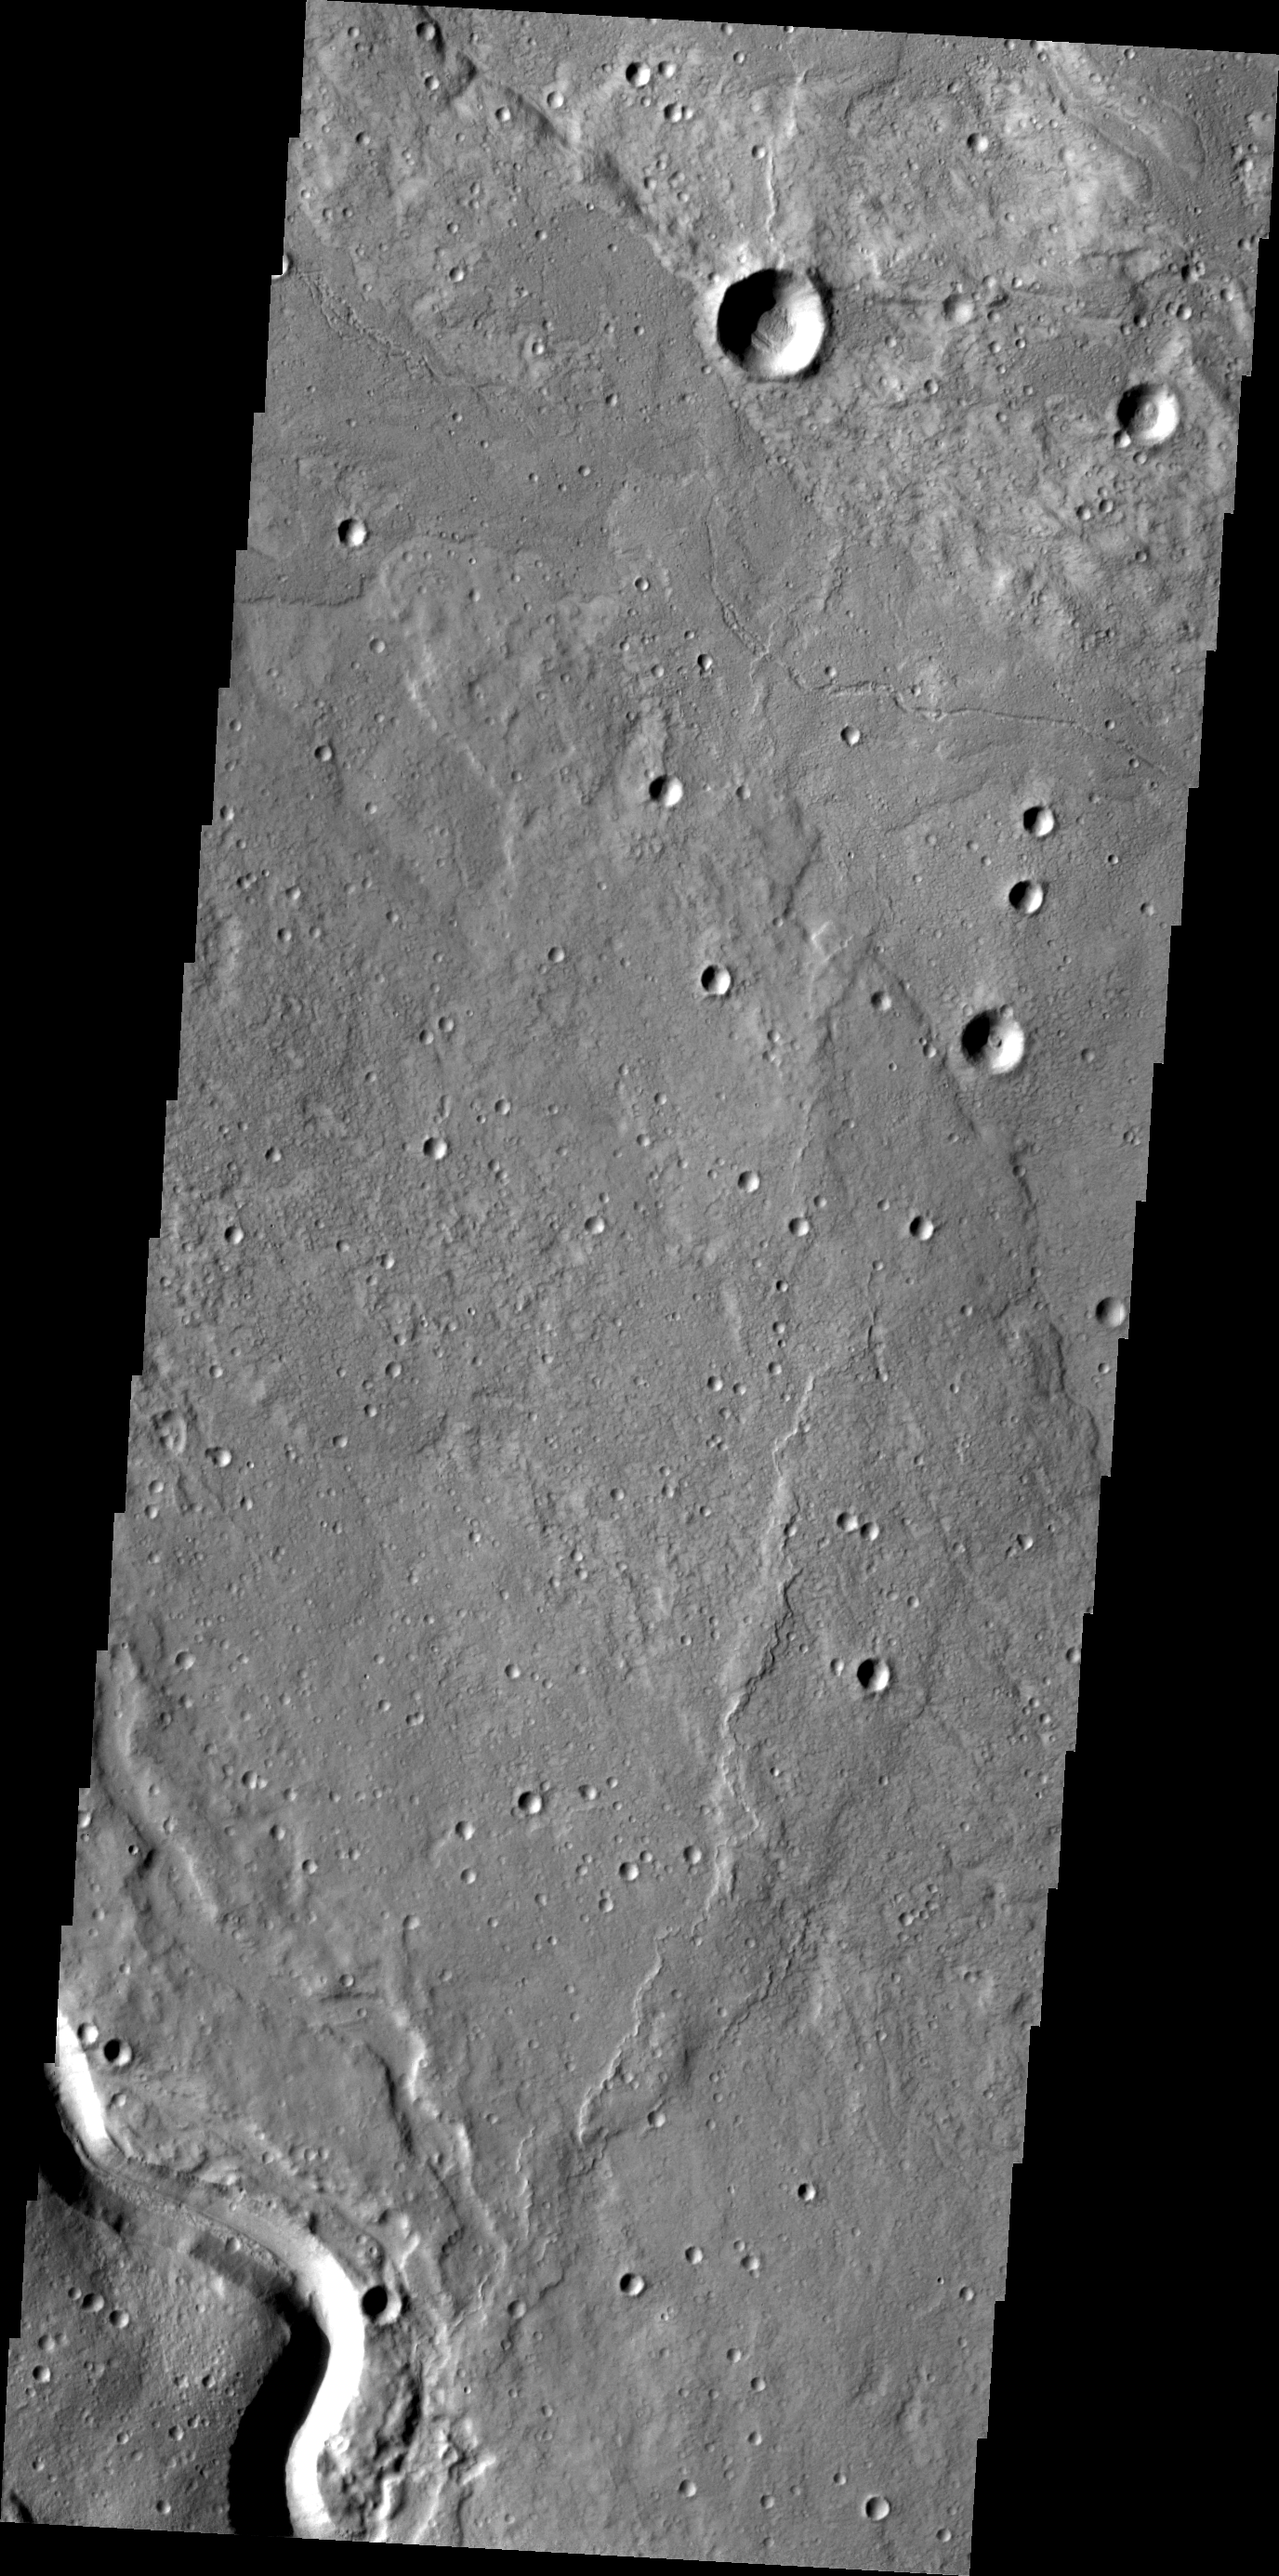

Buvinda Vallis

This VIS image shows lava flows and a portion of Buvinda Vallis, a channel located at the base of Hecates Tholus.

Image information: VIS instrument. Latitude 33.1N, Longitude 152.3E. 19 meter/pixel resolution.

Please see the THEMIS Data Citation Note for details on crediting THEMIS images.

Note: this THEMIS visual image has not been radiometrically nor geometrically calibrated for this preliminary release. An empirical correction has been performed to remove instrumental effects. A linear shift has been applied in the cross-track and down-track direction to approximate spacecraft and planetary motion. Fully calibrated and geometrically projected images will be released through the Planetary Data System in accordance with Project policies at a later time.

NASA’s Jet Propulsion Laboratory manages the 2001 Mars Odyssey mission for NASA’s Office of Space Science, Washington, D.C. The Thermal Emission Imaging System (THEMIS) was developed by Arizona State University, Tempe, in collaboration with Raytheon Santa Barbara Remote Sensing. The THEMIS investigation is led by Dr. Philip Christensen at Arizona State University. Lockheed Martin Astronautics, Denver, is the prime contractor for the Odyssey project, and developed and built the orbiter. Mission operations are conducted jointly from Lockheed Martin and from JPL, a division of the California Institute of Technology in Pasadena.

Credit: NASA/JPL/ASU